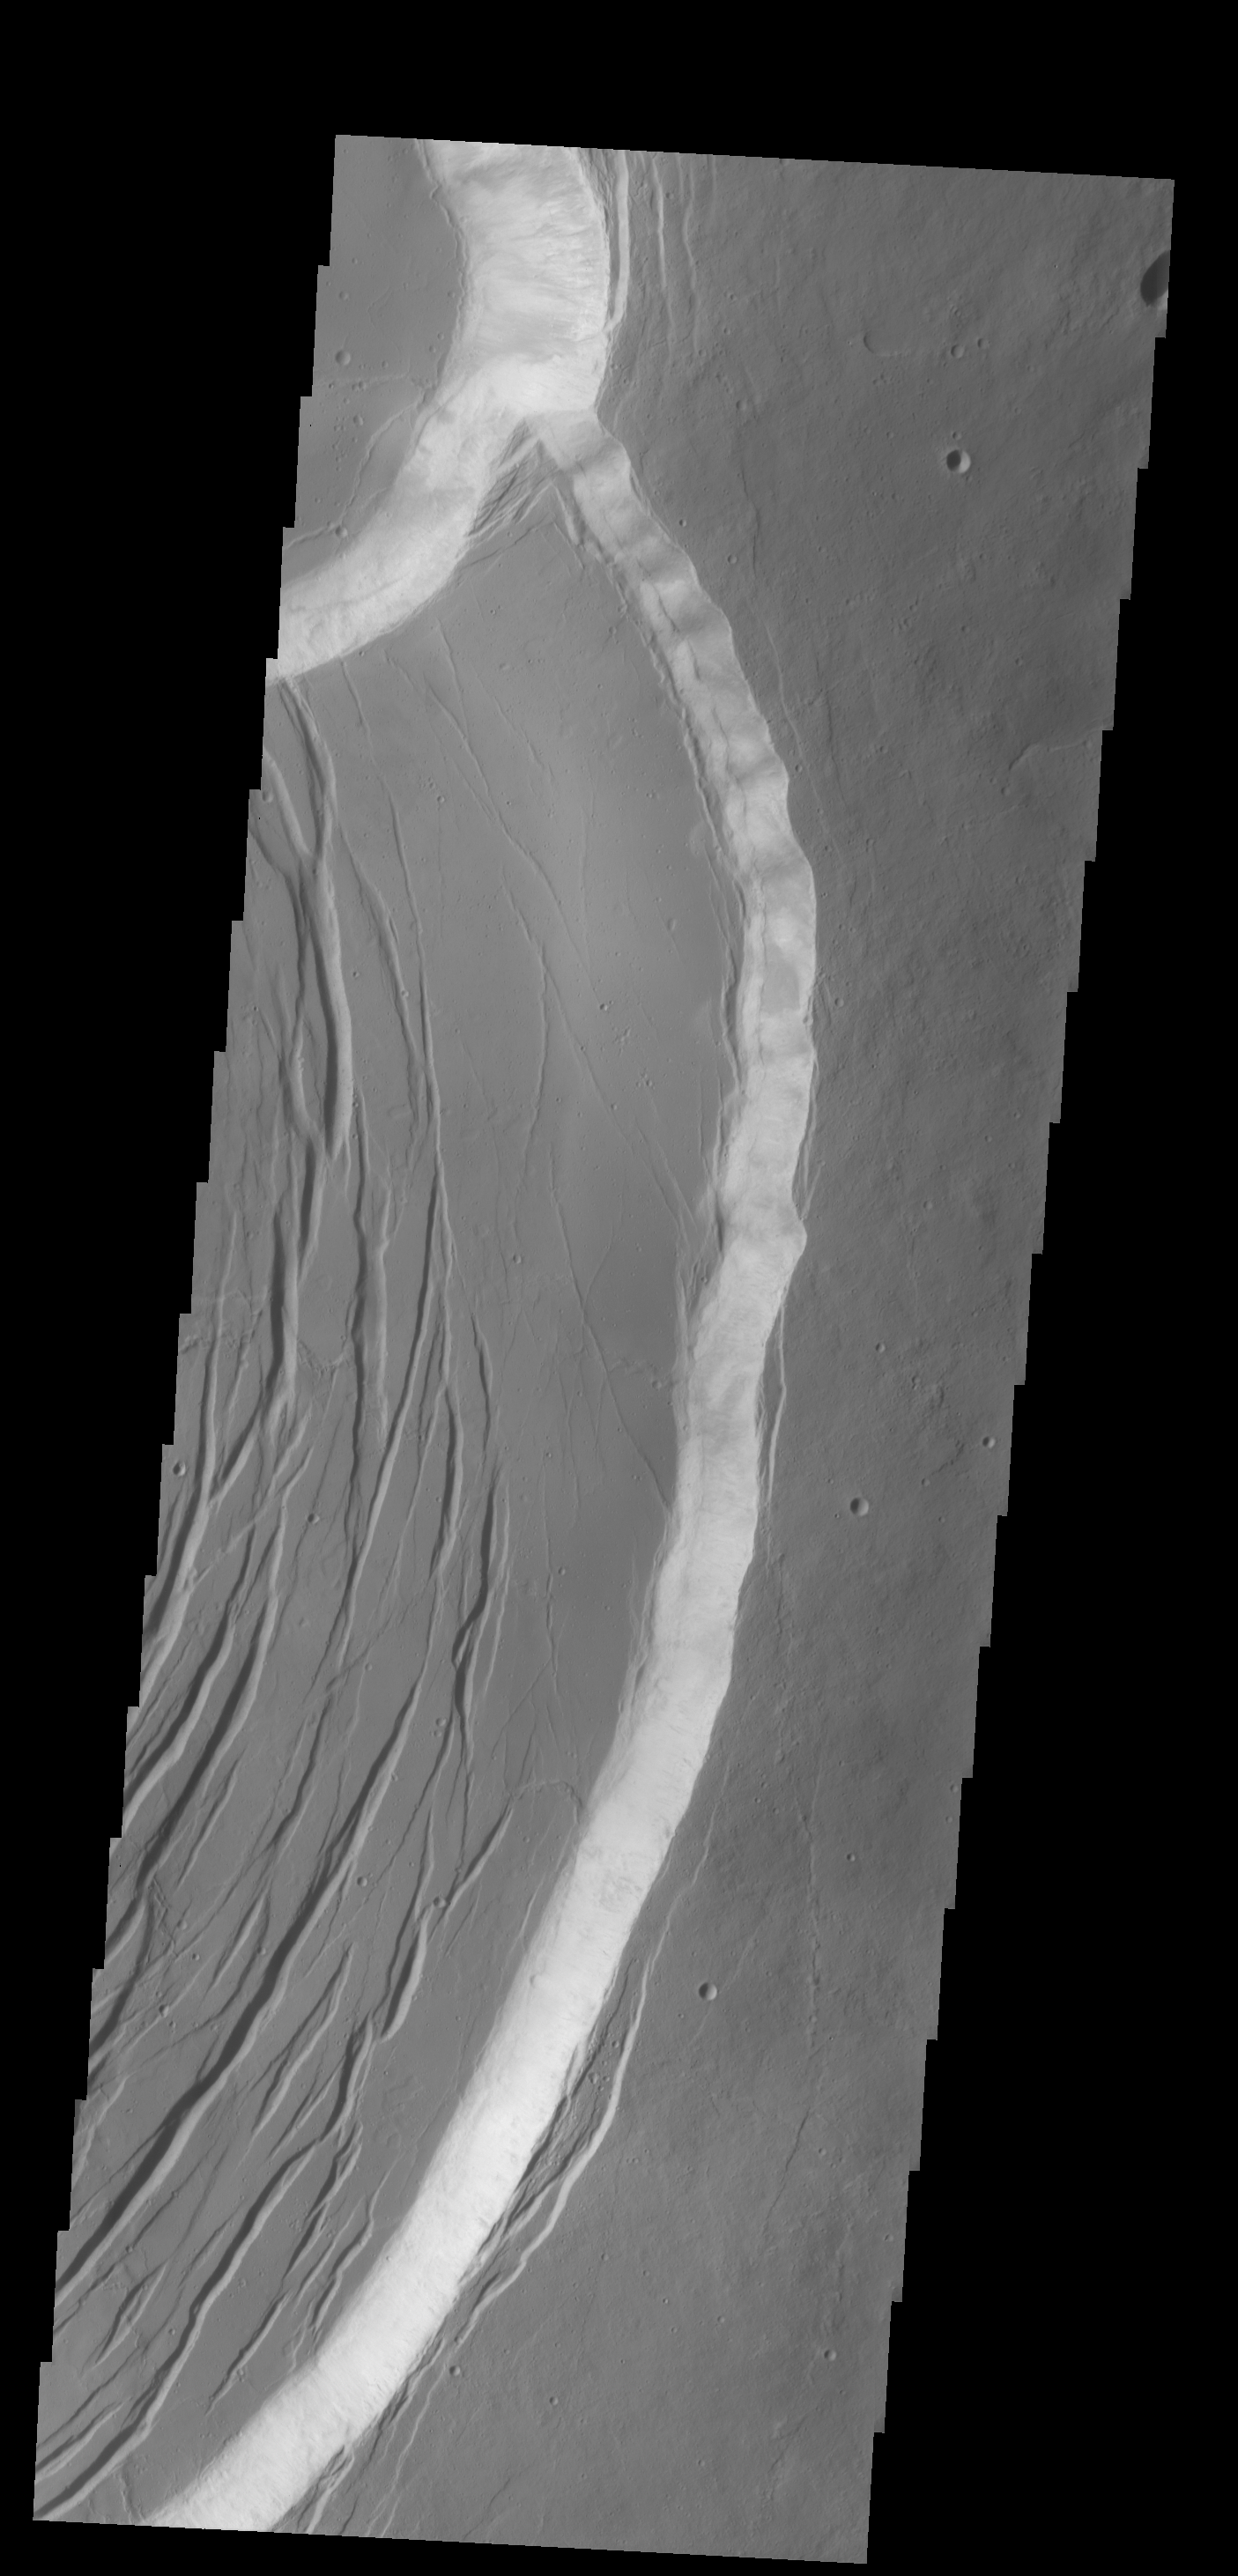

Olympus Mons Summit

Today’s VIS image shows the eastern portion of the complex caldera at the summit of Olympus Mons.

Credit: NASA/JPL-Caltech/ASU